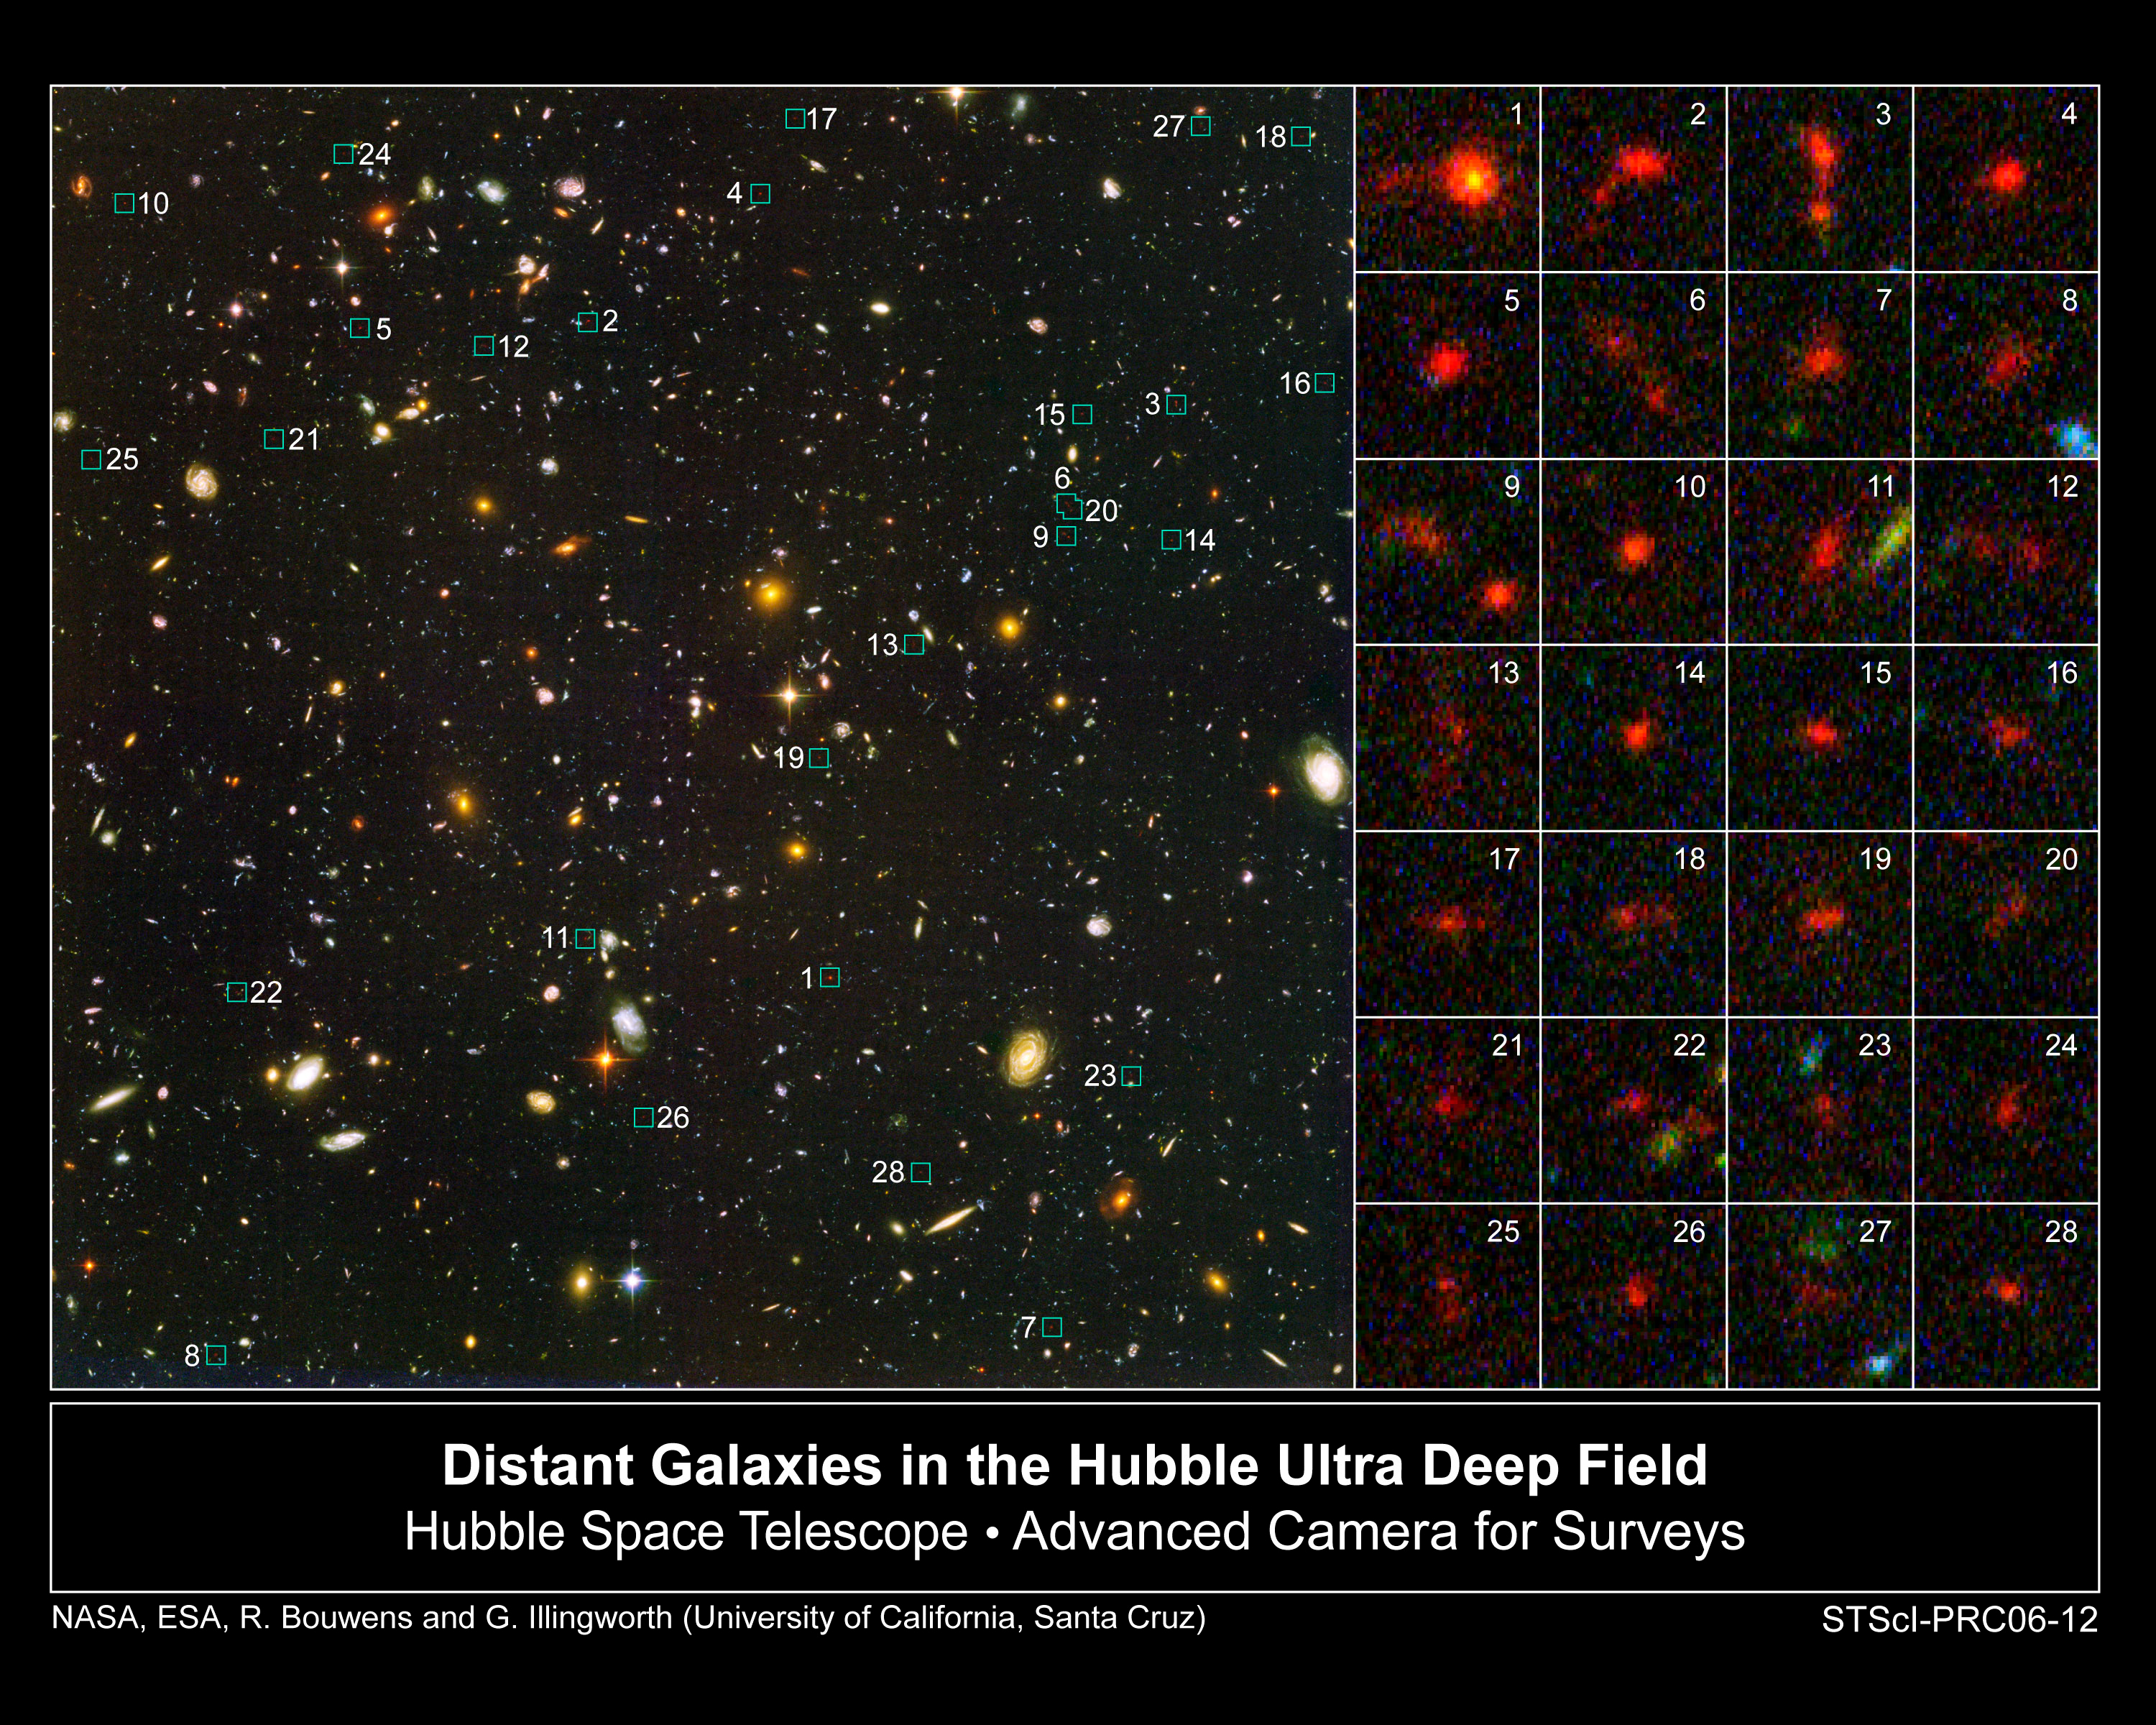

Distant Galaxies in the Hubble Ultra Deep Field

This Hubble Space Telescope image shows 28 of the more than 500 young galaxies that existed when the universe was less than 1 billion years old. The galaxies were uncovered in a study of two of the most distant surveys of the cosmos, the Hubble Ultra Deep Field (HUDF), completed in 2004, and the Great Observatories Origins Deep Survey (GOODS), made in 2003.

Just a few years ago, astronomers had not spotted any galaxies that existed significantly less than 1 billion years after the Big Bang. The galaxies spied in the HUDF and GOODS surveys are blue galaxies brimming with star birth.

The large image at left shows the Hubble Ultra Deep Field, taken by the Hubble telescope. The numbers next to the small boxes correspond to close-up views of 28 of the newly found galaxies at right. The galaxies in the postage-stamp size images appear red because of their tremendous distance from Earth. The blue light from their young stars took nearly 13 billion years to arrive at Earth. During the journey, the blue light was shifted to red light due to the expansion of space.

Credit: NASA, ESA, R. Bouwens and G. Illingworth (University of California, Santa Cruz)